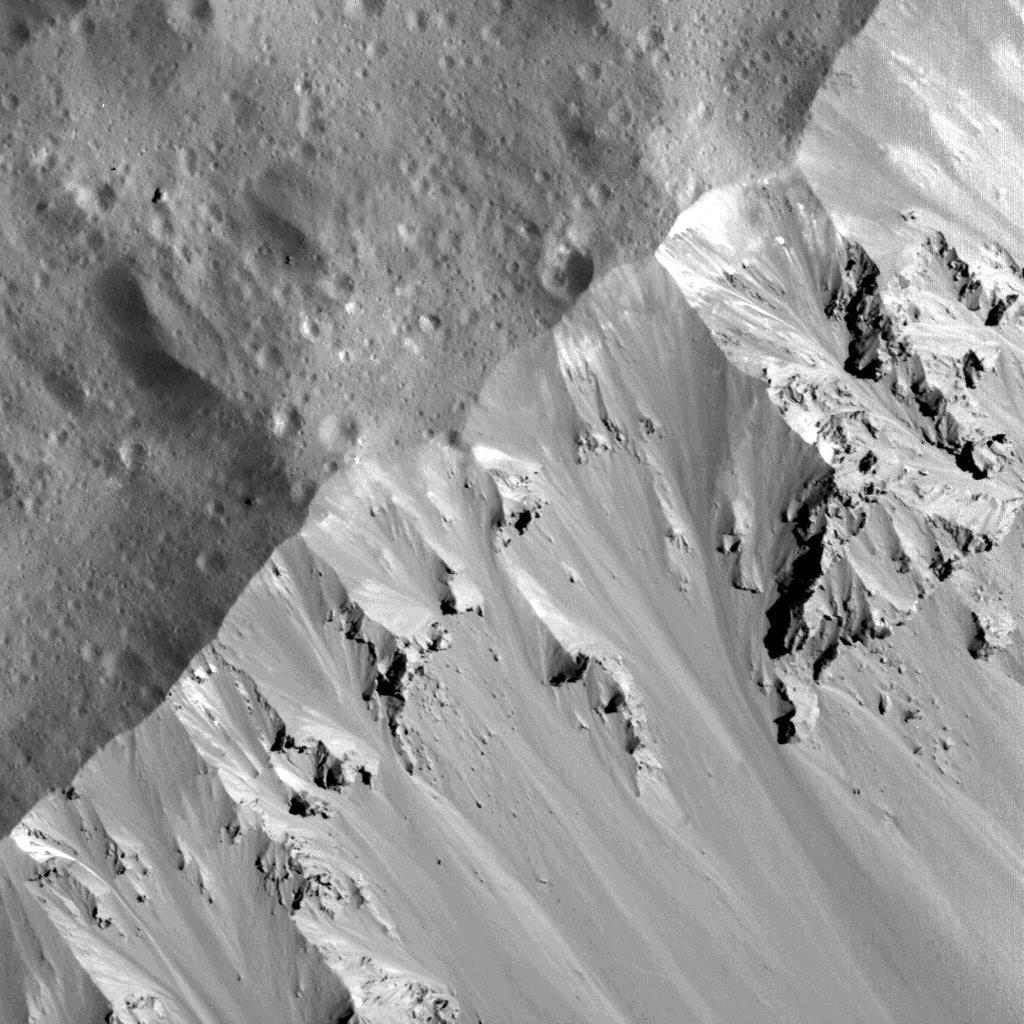

Occator’s Northern Wall

This image of Occator Crater’s northern wall was obtained by NASA’s Dawn spacecraft on June 16, 2018 from an altitude of about 21 miles (33 kilometers).

The sub-spacecraft position from which this image was taken is about 25.8 degrees north latitude and 242.1 degrees east longitude.

Dawn’s mission is managed by JPL for NASA’s Science Mission Directorate in Washington. Dawn is a project of the directorates Discovery Program, managed by NASA’s Marshall Space Flight Center in Huntsville, Alabama. JPL is responsible for overall Dawn mission science. Orbital ATK Inc., in Dulles, Virginia, designed and built the spacecraft. The German Aerospace Center, Max Planck Institute for Solar System Research, Italian Space Agency and Italian National Astrophysical Institute are international partners on the mission team.

Credit: NASA/JPL-Caltech/UCLA/MPS/DLR/IDA